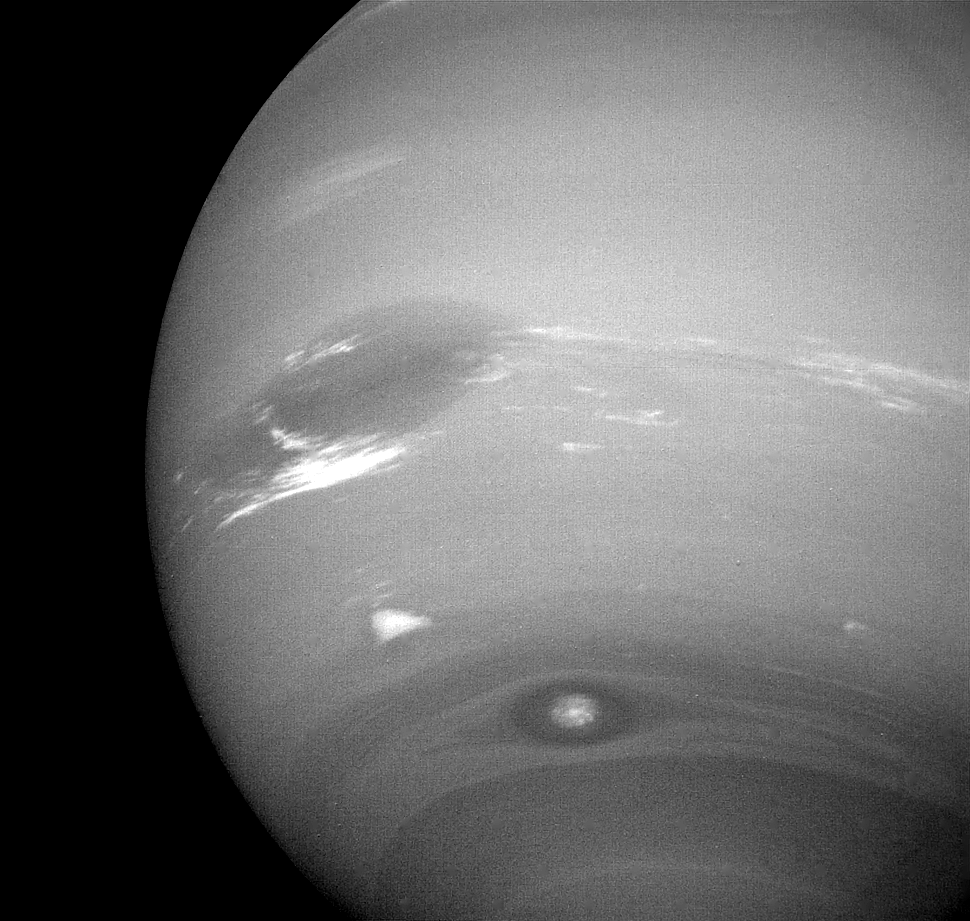

Neptune

This photograph of Neptune shows three of the features that Voyager 2 has been photographing during recent weeks. At the north is the Great Dark Spot, accompanied by bright, white clouds that undergo rapid changes in appearance. To the south of the Great Dark Spot is the bright feature that Voyager scientists have nicknamed “Scooter.” Still farther south is the feature called “Dark Spot 2,” which has a bright core. Each feature moves eastward at a different velocity, so it is only occasionally that they appear close to each other, such as at the time this picture was taken. The Voyager Mission is conducted by JPL for NASA’s Office of Space Science and Applications.

Credit: NASA/JPL